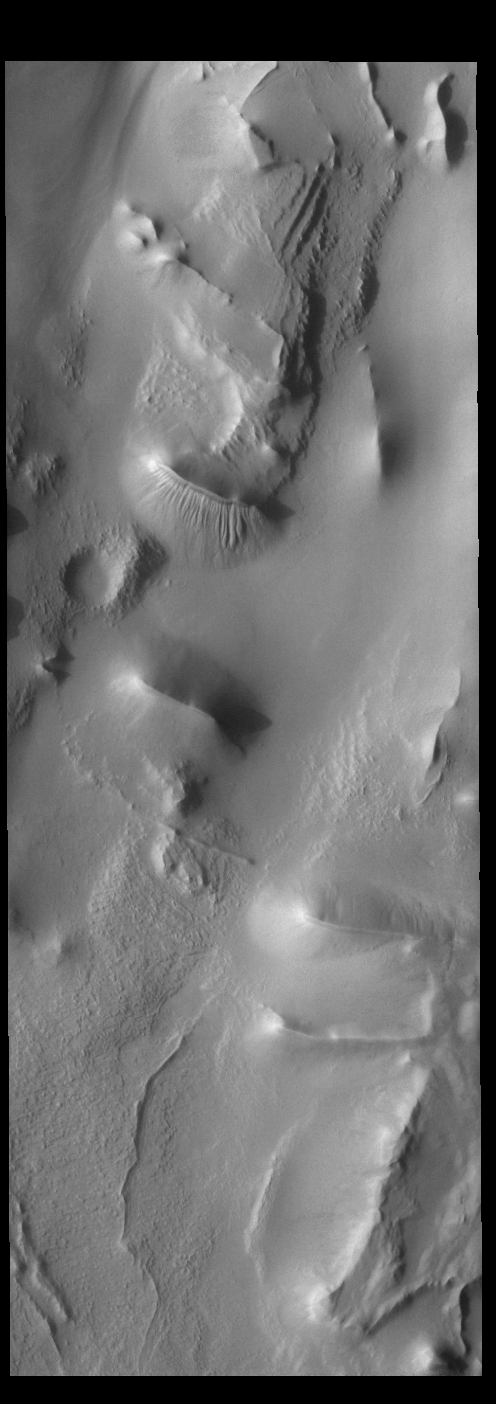

Cavi Angusti

Cavi Angusti is located near the south polar cap and consists of large irregular steep-sided depressions termed cavi. This VIS image is located in the center of the region. Both layering and gullies are visible in the center of the image.

Credit: NASA/JPL-Caltech/ASU